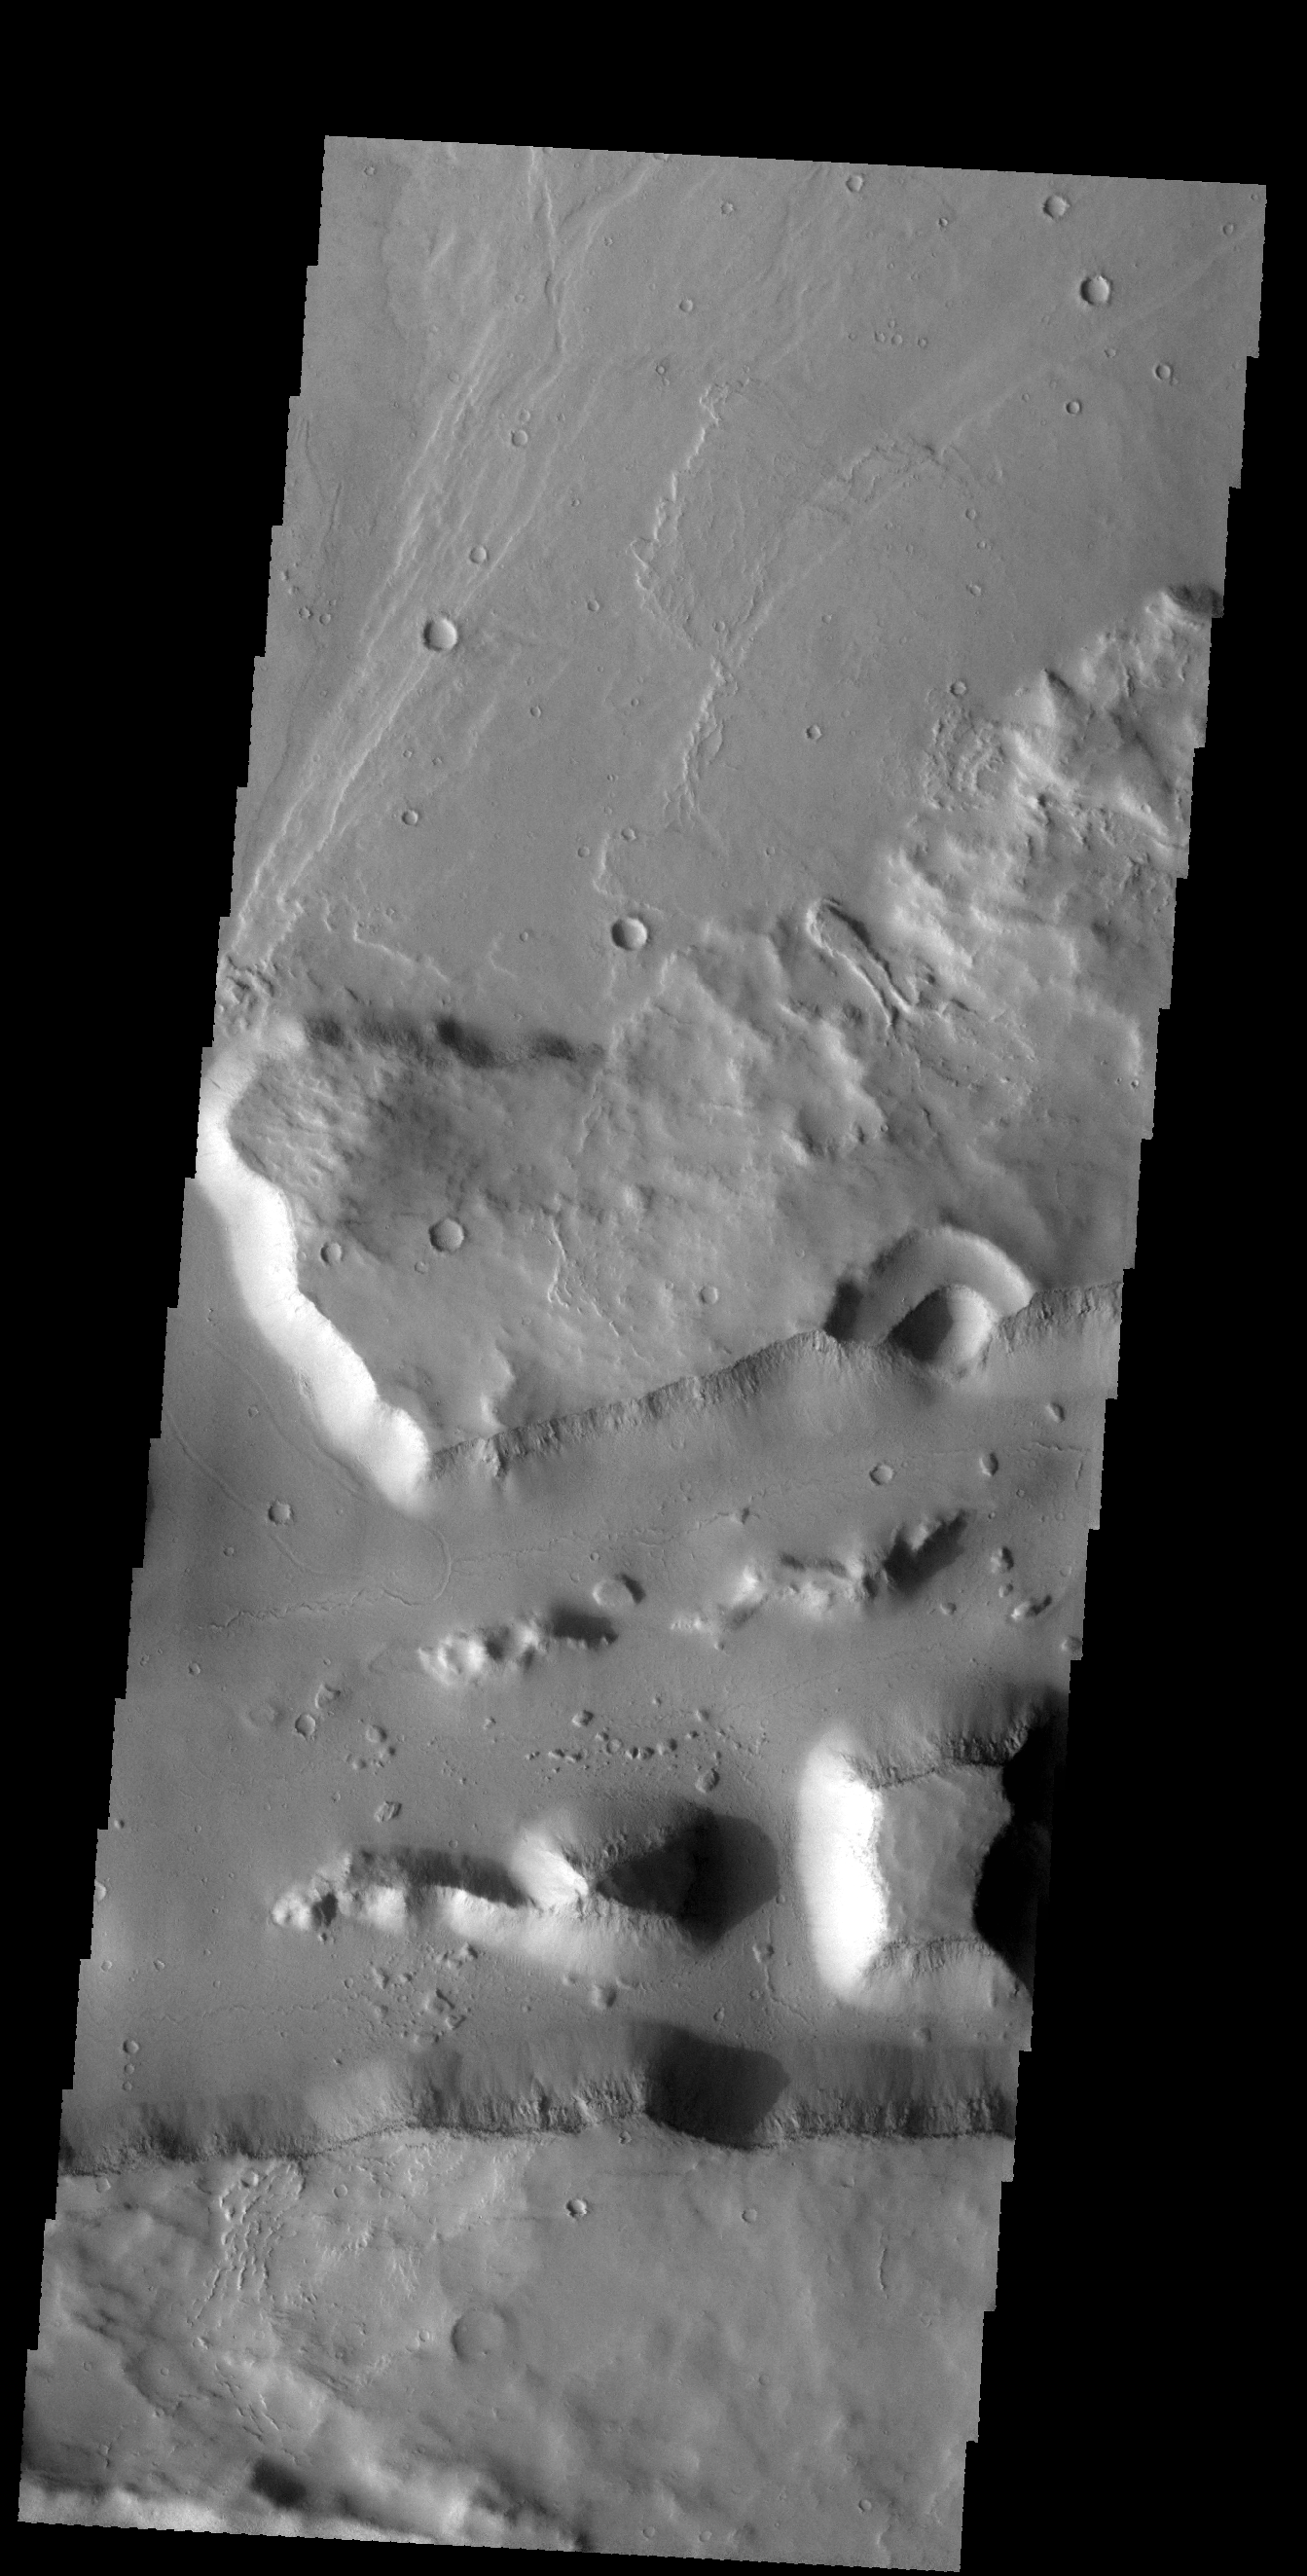

Mangala Fossae

The linear wall at the bottom of this VIS image is a fault. The linear depression caused by faulting is part of a long depression called Mangala Fossae.

Credit: NASA/JPL-Caltech/ASU